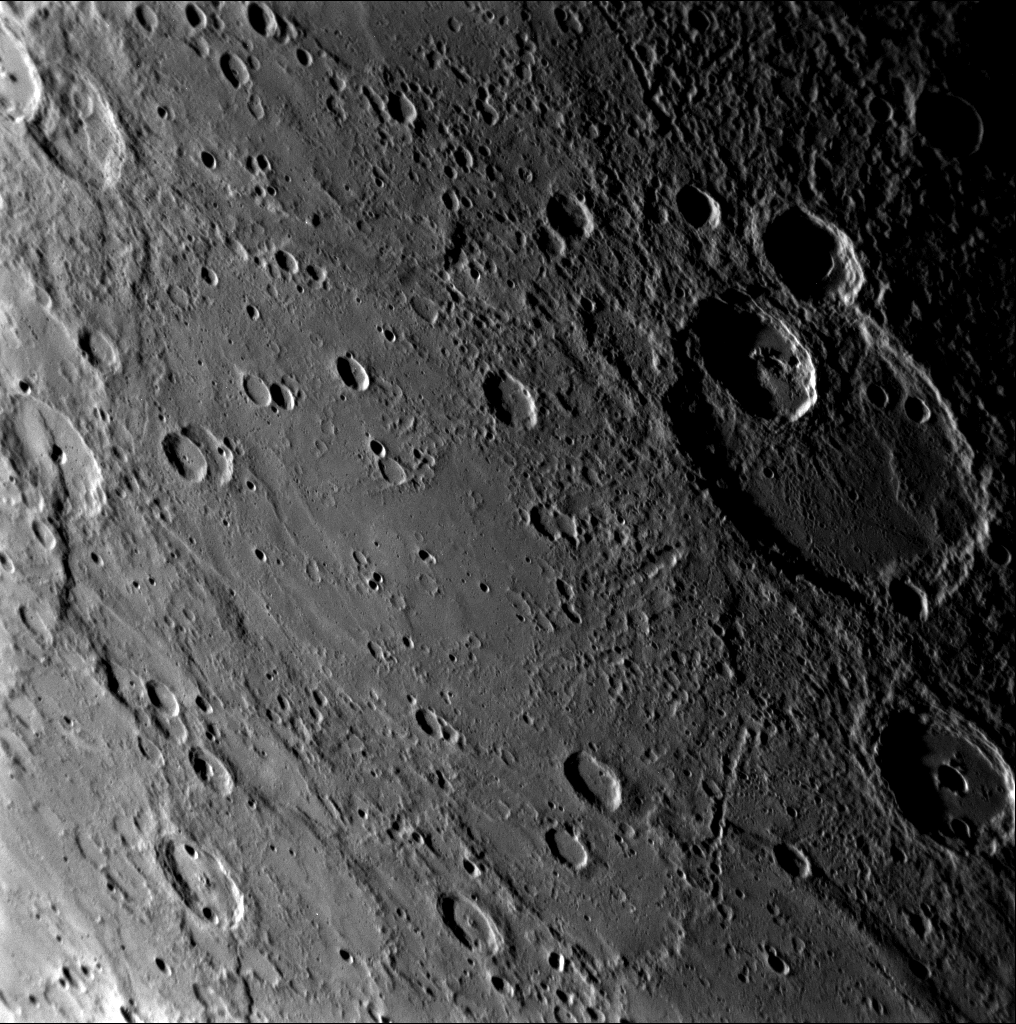

MESSENGER Dances by Matisse

As the MESSENGER spacecraft approached Mercury on January 14, 2008, the Narrow Angle Camera (NAC) of the Mercury Dual Imaging System (MDIS) snapped this image of the crater Matisse. Named for the French artist Henri Matisse, Matisse crater was imaged during the Mariner 10 mission and is about 210 kilometers (130 miles) in diameter. Matisse crater is in the southern hemisphere and can be seen near the terminator of the planet (the line between the sunlit, day side and the dark, night side) in both the color (see PIA10189) and single-filter, black-and-white single (see PIA10179) images released previously that show an overview of the entire incoming side of Mercury.

On Mercury, craters are named for people, now deceased, who have made contributions to the humanities, such as artists, musicians, painters, and authors. The International Astronomical Union (IAU) oversees the official process of naming new craters and other new features discovered on bodies throughout the solar system. Scientists studying and mapping unnamed features can suggest names for consideration by the IAU. The 1213 images taken by MESSENGER during its first flyby encounter with Mercury cover a large region of Mercury’s surface previously unseen by spacecraft, revealing many new craters and other features that will need to be named.

Mission Elapsed Time (MET) of image: 108821375

These images are from MESSENGER, a NASA Discovery mission to conduct the first orbital study of the innermost planet, Mercury. For information regarding the use of images, see the MESSENGER image use policy.

Credit: NASA/Johns Hopkins University Applied Physics Laboratory/Carnegie Institution of Washington